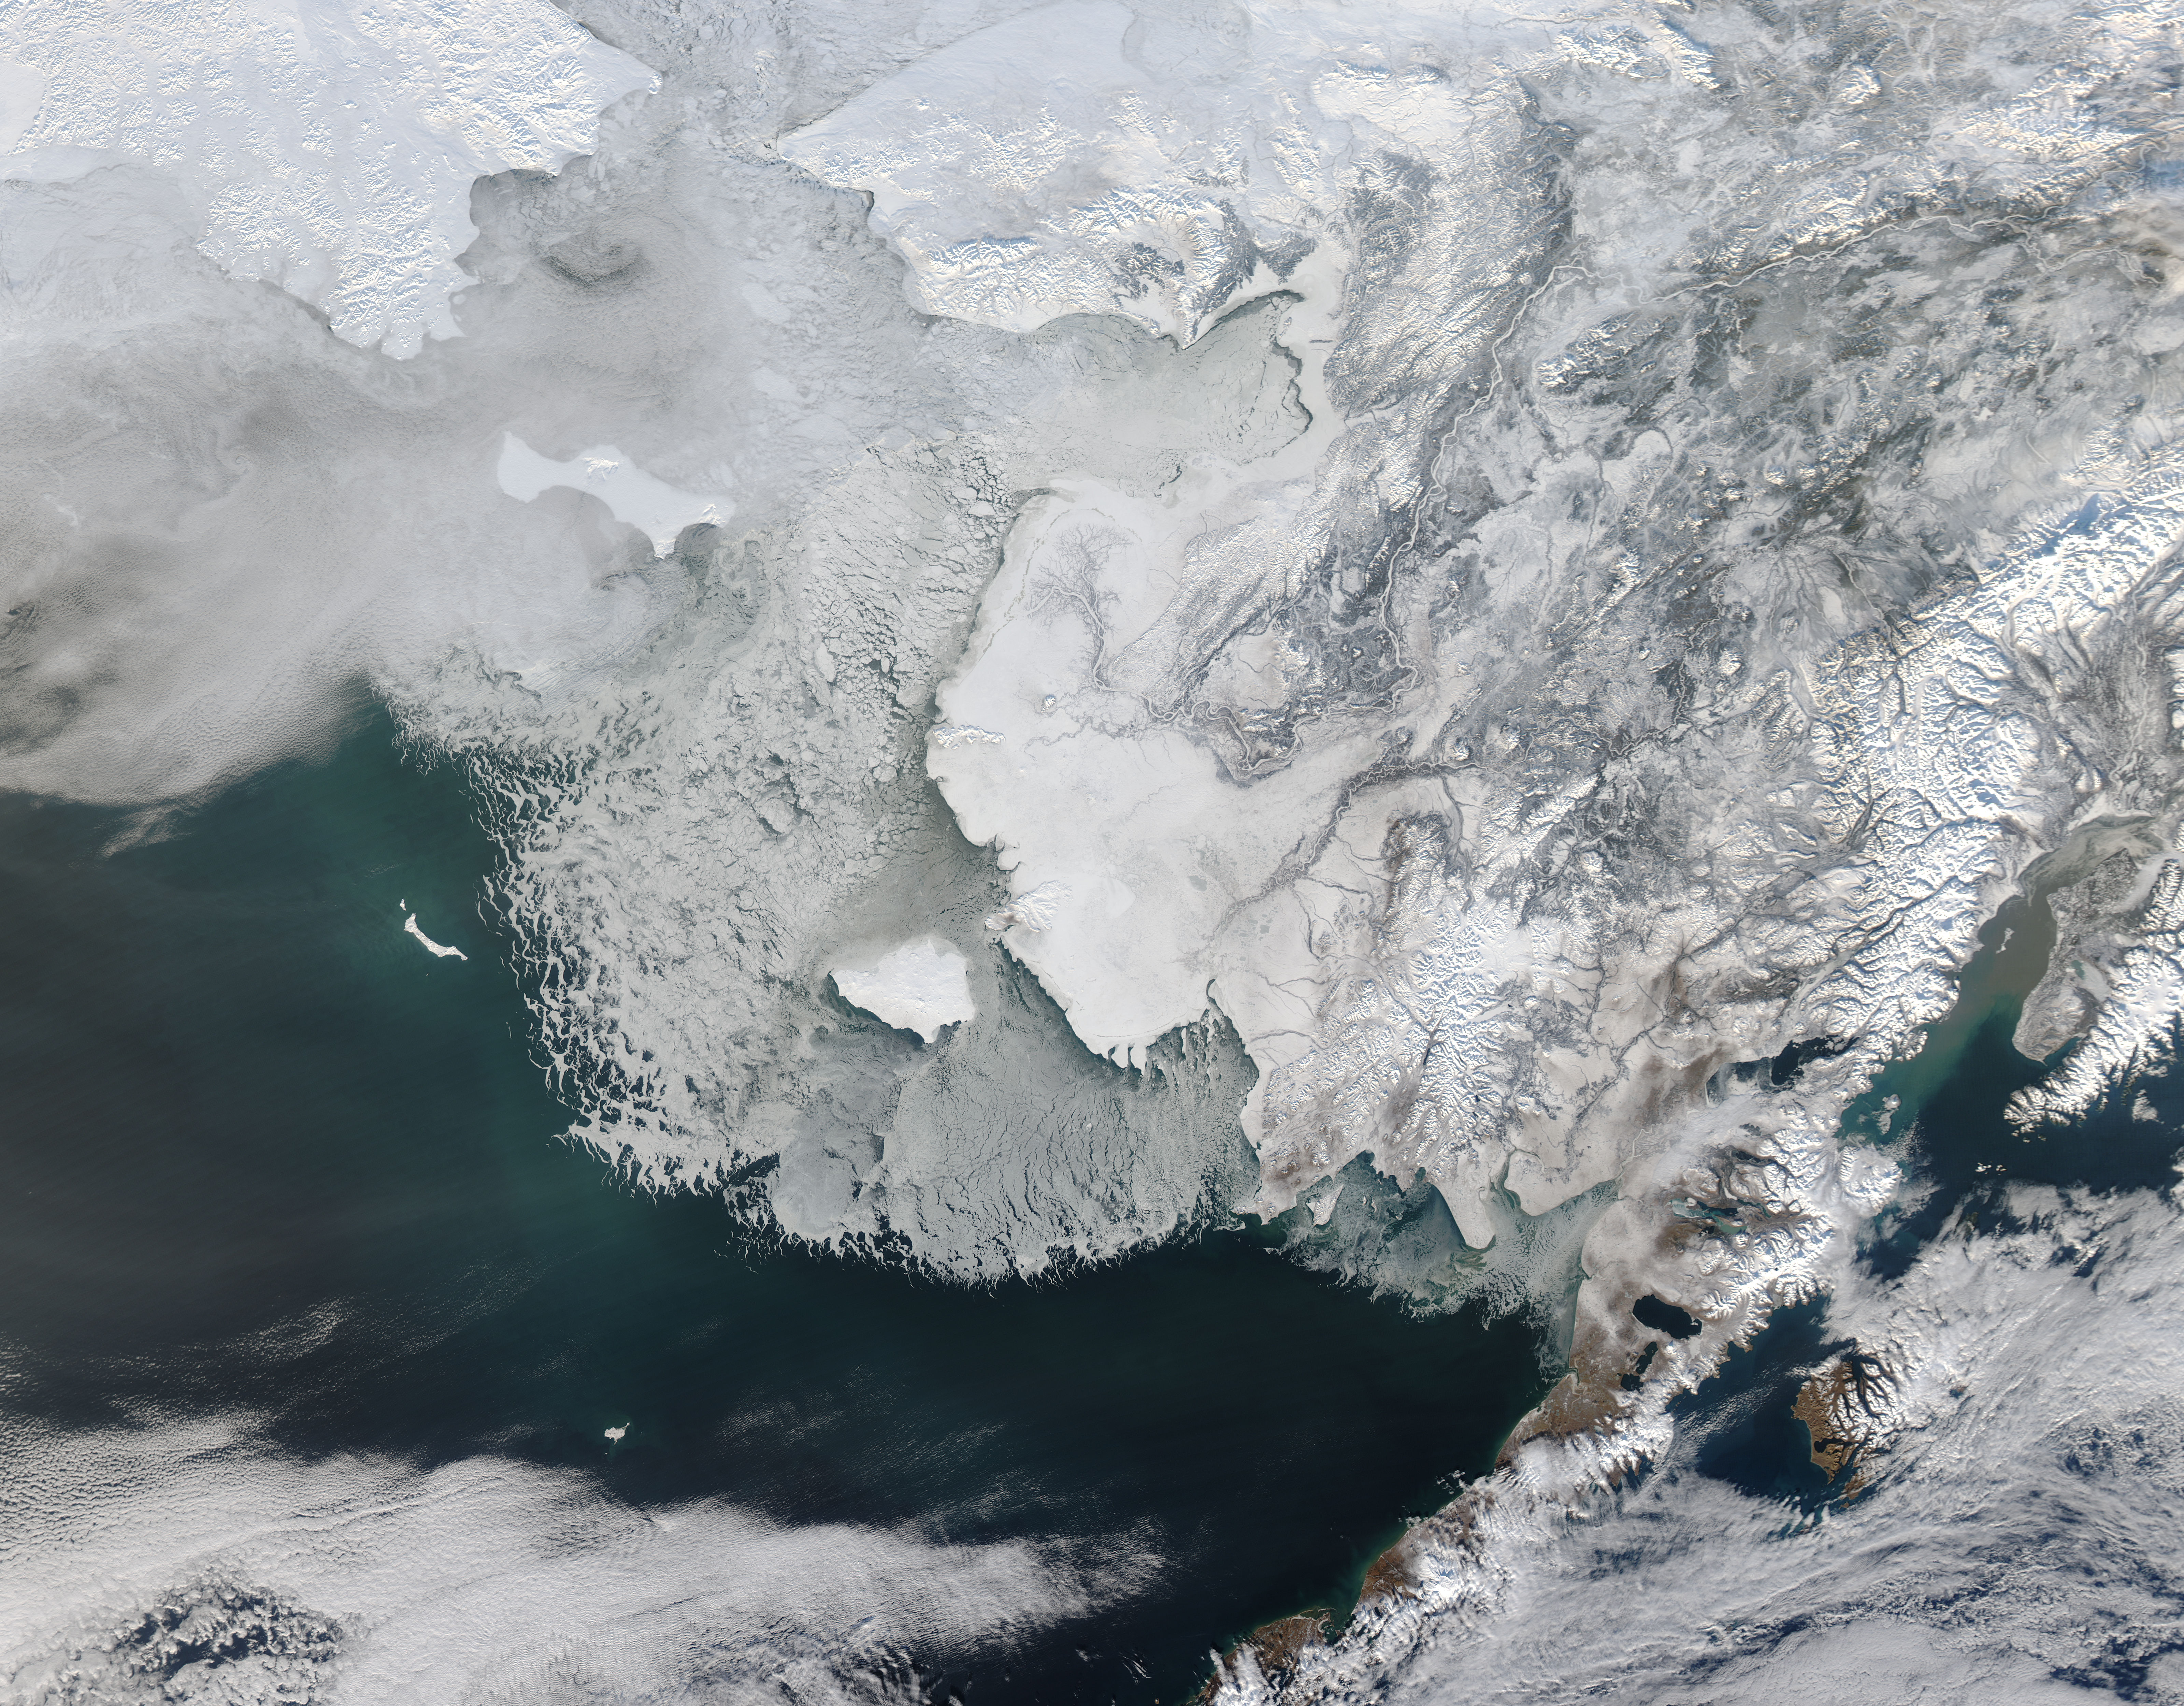

Sea ice off western Alaska

On February 4, 2014 the Moderate Resolution Imaging Spectroradiometer (MODIS) flying aboard NASA’s Aqua satellite captured a true-color image of sea ice off of western Alaska. In this true-color image, the snow and ice covered land appears bright white while the floating sea ice appears a duller grayish-white. Snow over the land is drier, and reflects more light back to the instrument, accounting for the very bright color. Ice overlying oceans contains more water, and increasing water decreases reflectivity of ice, resulting in duller colors. Thinner ice is also duller. The ocean waters are tinted with green, likely due to a combination of sediment and phytoplankton. Alaska lies to the east in this image, and Russia to the west. The Bering Strait, covered with ice, lies between to two. South of the Bering Strait, the waters are known as the Bering Sea. To the north lies the Chukchi Sea. The bright white island south of the Bering Strait is St. Lawrence Island. Home to just over 1200 people, the windswept island belongs to the United States, but sits closer to Russia than to Alaska. To the southeast of the island a dark area, loosely covered with floating sea ice, marks a persistent polynya – an area of open water surrounded by more frozen sea ice. Due to the prevailing winds, which blow the sea ice away from the coast in this location, the area rarely completely freezes. The ice-covered areas in this image, as well as the Beaufort Sea, to the north, are critical areas for the survival of the ringed seal, a threatened species. The seals use the sea ice, including ice caves, to rear their young, and use the free-floating sea ice for molting, raising the young and breeding. In December 2014, the National Oceanic and Atmospheric Administration (NOAA) proposed that much of this region be set aside as critical, protected habitat for the ringed seal.

Credit: NASA/GSFC/Jeff Schmaltz/MODIS Land Rapid Response Team